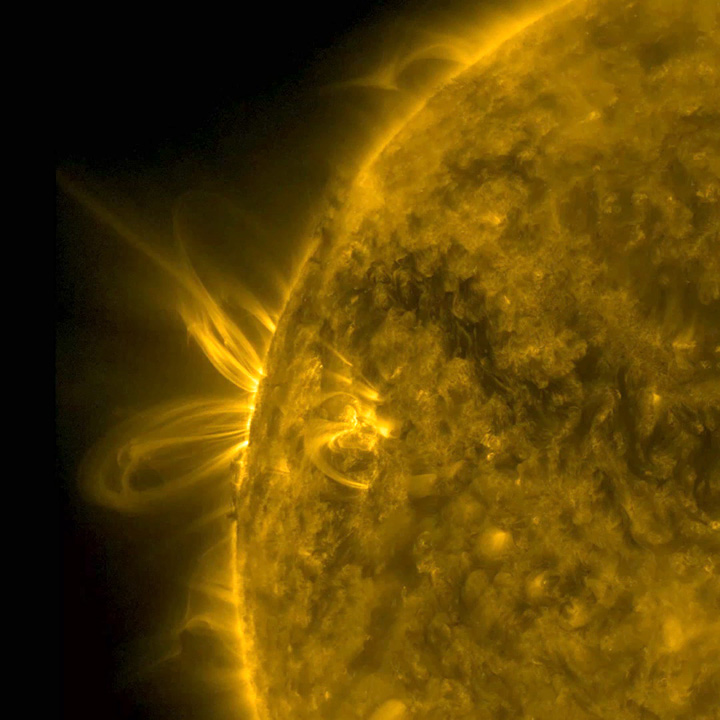

Bright Arcing Loops

Several arcing loops rotated into view and swirled above an active region, which gave us a nice profile view of the action (June 26-27, 2016). The arcing plasma is tracing magnetic field lines extending out from the active region. Some darker matter also jiggled back and forth near the active region as well, pulled about by magnetic forces. At one point a lick of plasma pushed its way out from the region but quickly fell back into the sun. The images were taken in a wavelength of extreme ultraviolet light.

Movies
ArcingLoops171_best.mov
ArcingLoops171_best.mp4

SDO is managed by NASA’s Goddard Space Flight Center, Greenbelt, Maryland, for NASA’s Science Mission Directorate, Washington. Its Atmosphere Imaging Assembly was built by the Lockheed Martin Solar Astrophysics Laboratory (LMSAL), Palo Alto, California.

Credit: NASA/GSFC/Solar Dynamics Observatory